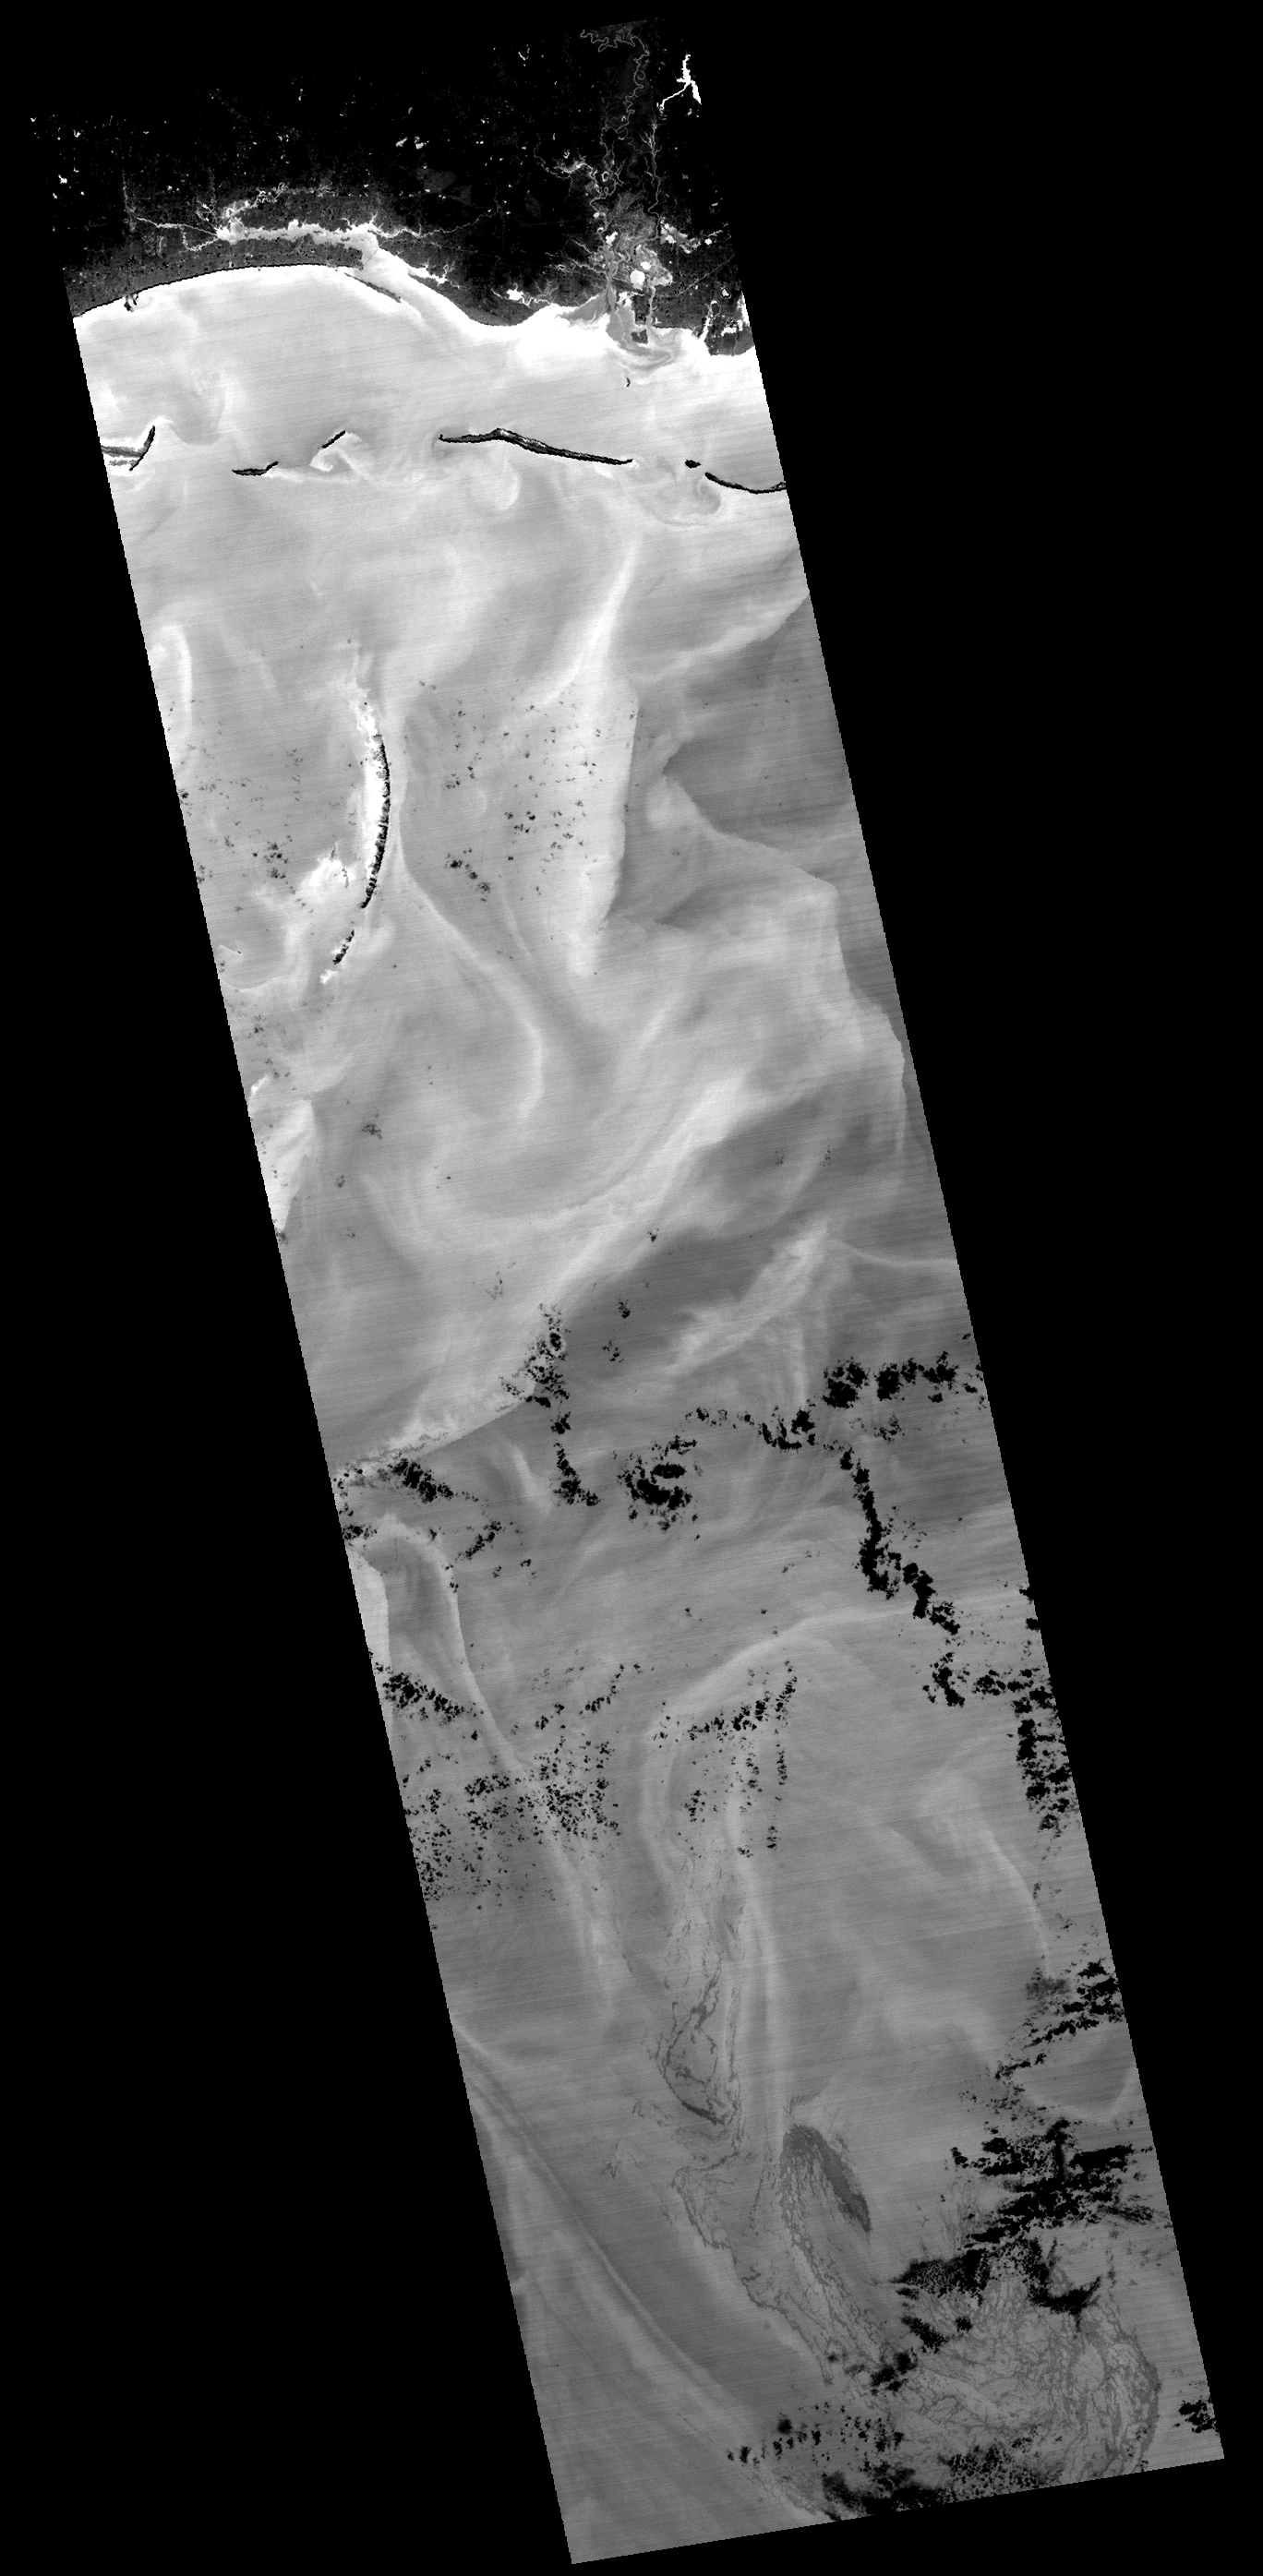

ASTER Views the Gulf of Mexico Oil Spill in Infrared (May 7)

The Advanced Spaceborne Thermal Emission and Reflection Radiometer (ASTER) instrument on NASA’s Terra spacecraft captured this image of the growing oil spill in the Gulf of Mexico on May 7, 2010. On April 20, 2010, an explosion destroyed the Deepwater Horizon oil platform operating in the Gulf of Mexico 80 kilometers (50 miles) offshore, resulting in substantial loss of life and releasing 5,000 barrels of oil per day into the water. The huge oil slick was being carried towards the Mississippi River Delta, and small amounts of oil had reached the Louisiana, Alabama, and Mississippi shores by May 3.

This ASTER image covers an area measuring 60 by 240 kilometers (37 by 147 miles). The image is a thermal image, with the coldest surfaces appearing dark, and the warmest appearing white. The city of Pascagoula, Miss., is visible in the upper right corner; at night the land is colder (darker) than the Gulf waters. Offshore islands also appear dark compared to the surrounding ocean. The black dots and patches are small clouds, particularly in the southern half of the image. The thickest parts of the oil spill appear as dark grey, filamentous masses in the southern part of the image, extending off of the bottom. Other dark-light swirl patterns are water currents where different temperature water masses are visible.

With its 14 spectral bands from the visible to the thermal infrared wavelength region and its high spatial resolution of 15 to 90 meters (about 50 to 300 feet), ASTER images Earth to map and monitor the changing surface of our planet. ASTER is one of five Earth-observing instruments launched December 18, 1999, on NASA’s Terra. The instrument was built by Japan’s Ministry of Economy, Trade and Industry. A joint U.S./Japan science team is responsible for validation and calibration of the instrument and the data products.

The broad spectral coverage and high spectral resolution of ASTER provides scientists in numerous disciplines with critical information for surface mapping and monitoring of dynamic conditions and temporal change. Example applications are: monitoring glacial advances and retreats; monitoring potentially active volcanoes; identifying crop stress; determining cloud morphology and physical properties; wetlands evaluation; thermal pollution monitoring; coral reef degradation; surface temperature mapping of soils and geology; and measuring surface heat balance.

The ASTER U.S. science team is located at NASA’s Jet Propulsion Laboratory, Pasadena, Calif. The Terra mission is part of NASA’s Science Mission Directorate, Washington, D.C.

Credit: NASA/GSFC/METI/ERSDAC/JAROS, and U.S./Japan ASTER Science Team